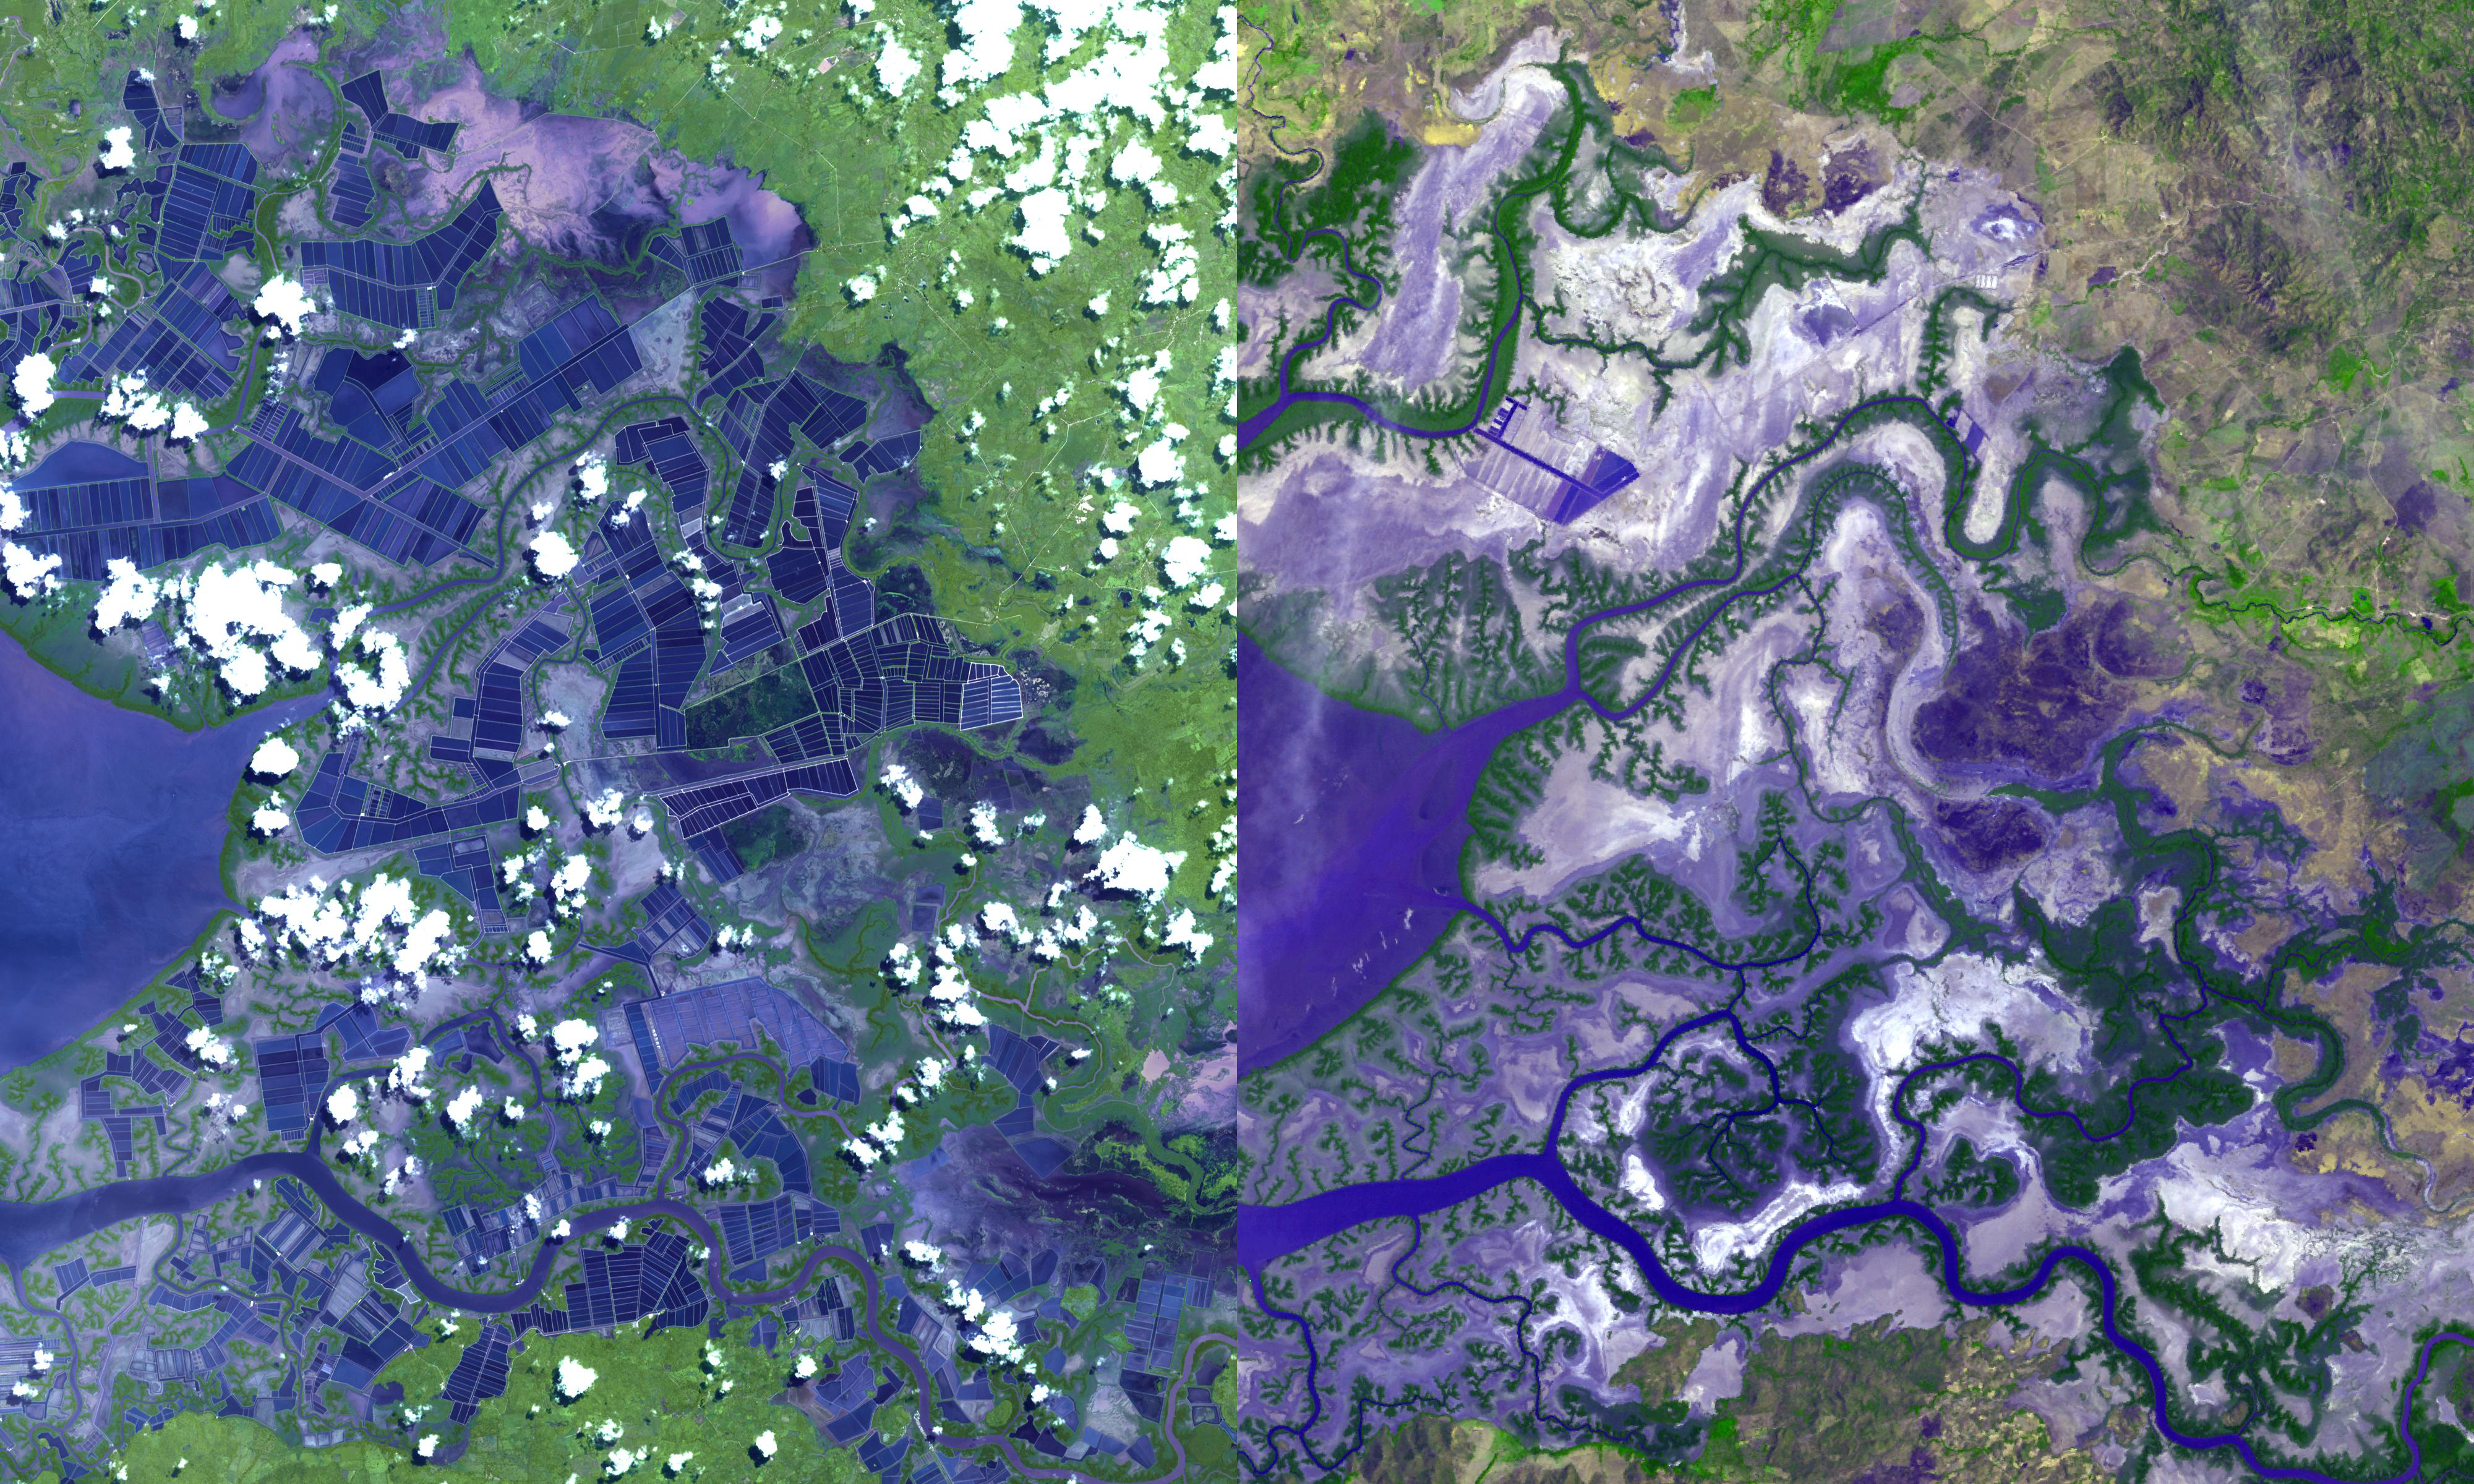

Gulf of Fonseca, Honduras

The eastern end of the Gulf of Fonseca, in Honduras, was originally the site of extensive wetlands ecosystem, dominated by six species of mangroves. In 1986 (right image), the Landsat Thematic Mapper shows an environment minimally impacted by human activities. By 2009, when the ASTER image was acquired (left), hundreds of square kilometers of coastal swamps had been converted to shrimp ponds, appearing as blue rectangles near the water line. The images cover an area of 30 x 36 km, and are located at 13 degrees north latitude, 87.2 degrees west longitude.

With its 14 spectral bands from the visible to the thermal infrared wavelength region and its high spatial resolution of 15 to 90 meters (about 50 to 300 feet), ASTER images Earth to map and monitor the changing surface of our planet. ASTER is one of five Earth-observing instruments launched Dec. 18, 1999, on Terra. The instrument was built by Japan’s Ministry of Economy, Trade and Industry. A joint U.S./Japan science team is responsible for validation and calibration of the instrument and data products.

The broad spectral coverage and high spectral resolution of ASTER provides scientists in numerous disciplines with critical information for surface mapping and monitoring of dynamic conditions and temporal change. Example applications are: monitoring glacial advances and retreats; monitoring potentially active volcanoes; identifying crop stress; determining cloud morphology and physical properties; wetlands evaluation; thermal pollution monitoring; coral reef degradation; surface temperature mapping of soils and geology; and measuring surface heat balance.

The U.S. science team is located at NASA’s Jet Propulsion Laboratory, Pasadena, Calif. The Terra mission is part of NASA’s Science Mission Directorate, Washington, D.C.

Credit: NASA/GSFC/METI/ERSDAC/JAROS, and U.S./Japan ASTER Science Team